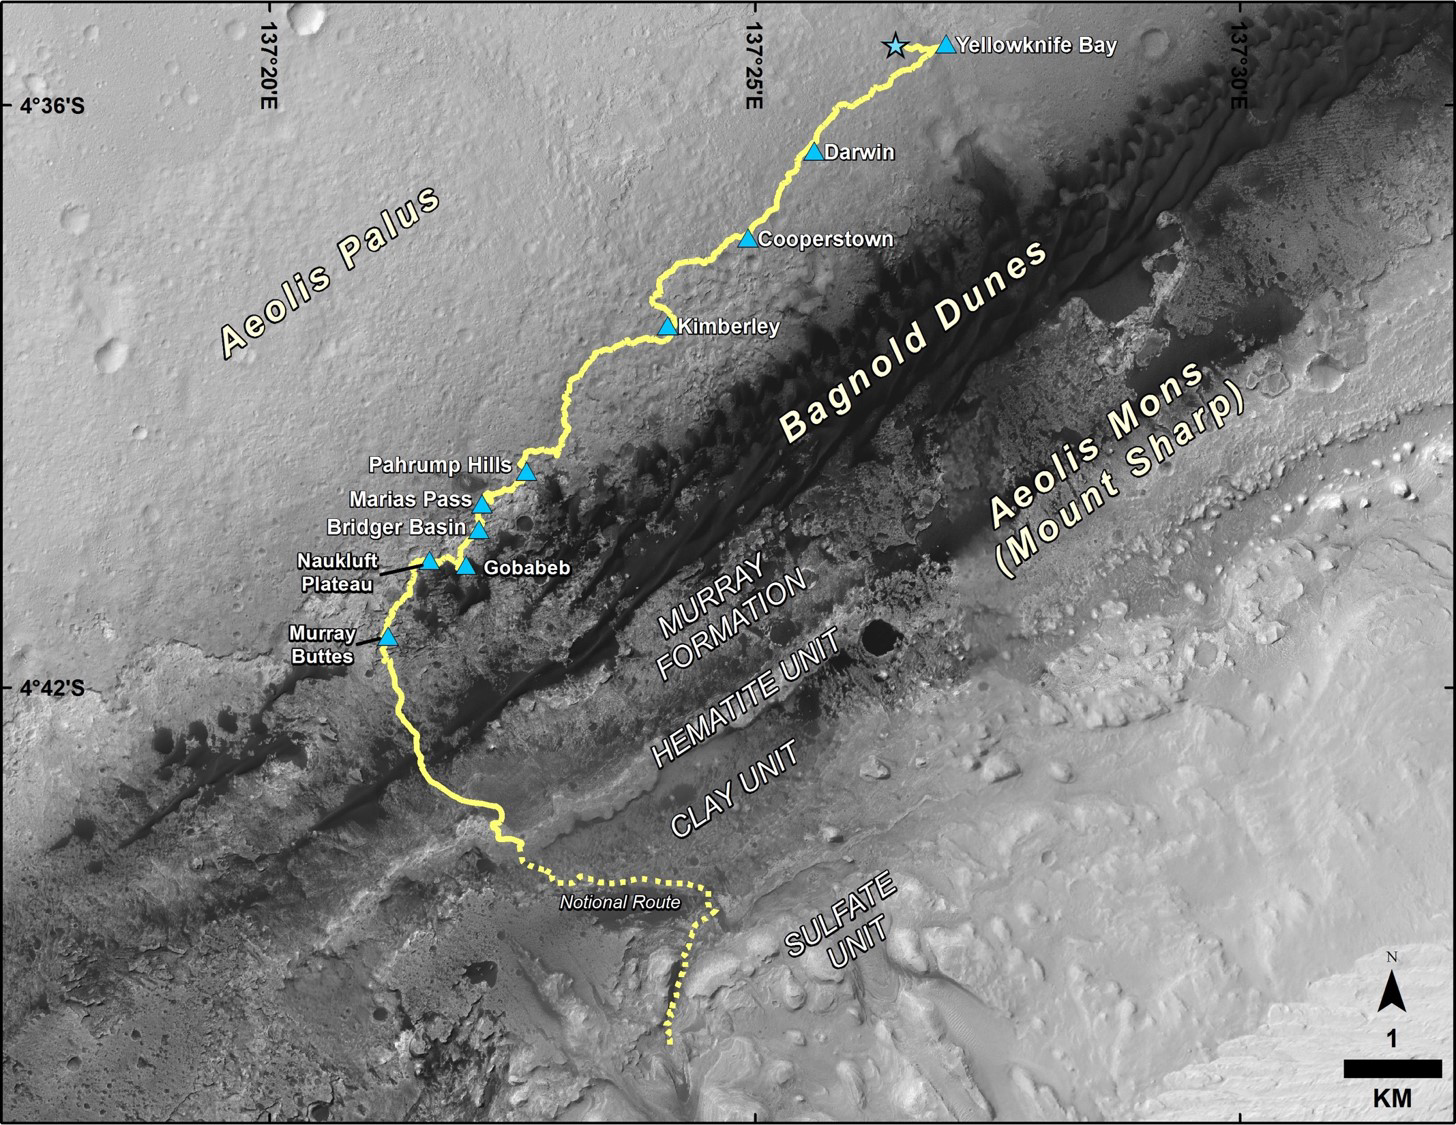

Late 2016 Map of NASA’s Curiosity Mars Rover Mission

This map shows the route driven by NASA’s Curiosity Mars rover from the location where it landed in August 2012 to its location in December 2016, which is in the upper half of a geological unit called the Murray formation, on lower Mount Sharp.

Blue triangles mark waypoints investigated by Curiosity during the rover’s two-year prime mission and first two-year extended mission. The “Hematite Unit” and “Clay Unit” are key destinations for the second two-year extension, through September 2018. An approximate possible route is indicated for studying those layers of the mountain.

The base image for the map is from the High Resolution Imaging Science Experiment (HiRISE) camera on NASA’s Mars Reconnaissance Orbiter. North is up. Bagnold Dunes form a band of dark, wind-blown material at the foot of Mount Sharp.

The scale bar at lower right represents one kilometer (0.62 mile). For broader-context images of the area, see PIA17355, PIA16064 and PIA16058.

Presented at the 2016 AGU Fall Meeting on Dec. 13. in San Francisco, CA.

NASA’s Jet Propulsion Laboratory, a division of Caltech in Pasadena, California, manages the Mars Science Laboratory Project and Mars Reconnaissance Orbiter Project for NASA’s Science Mission Directorate, Washington.

Credit: NASA/JPL-Caltech/Univ. of Arizona